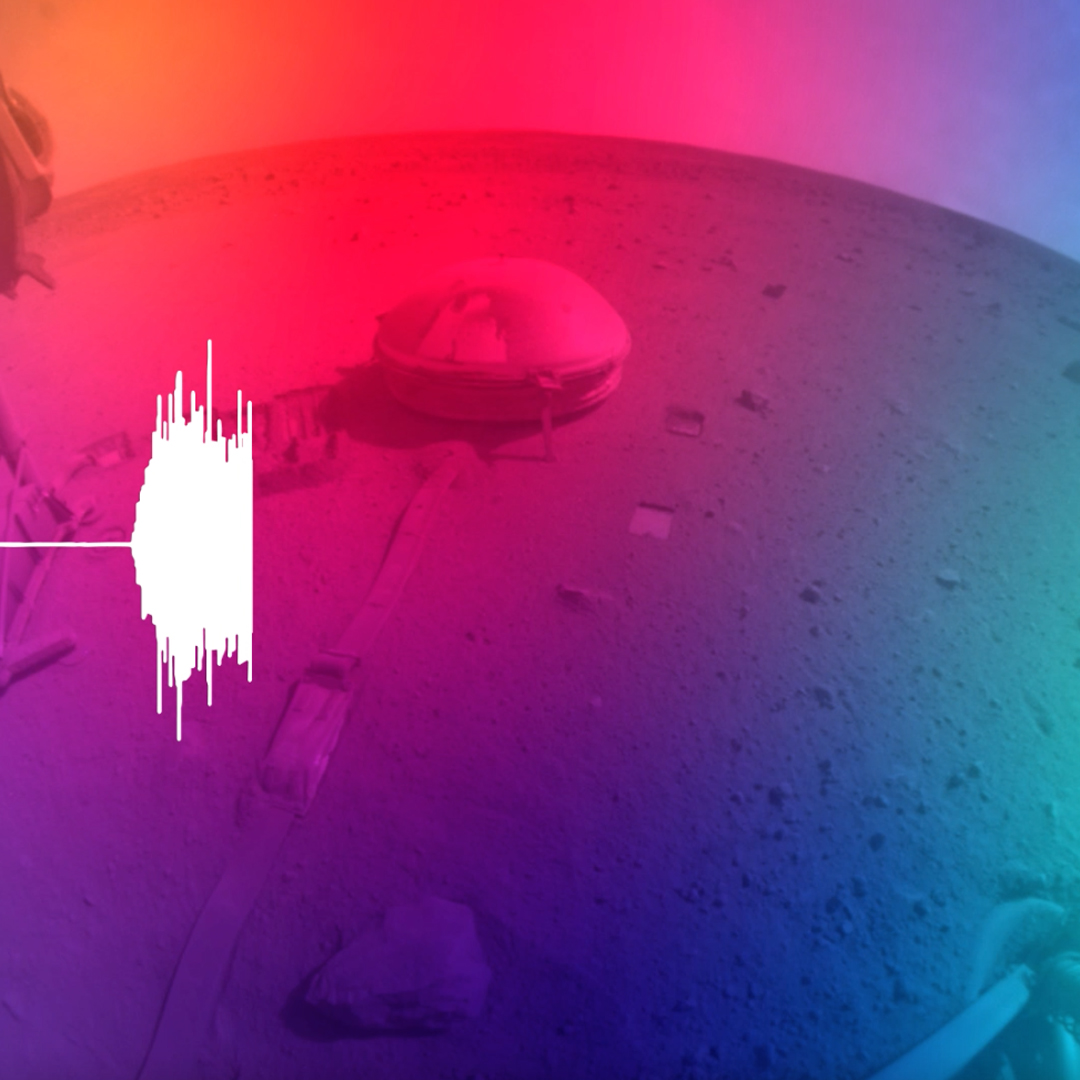

Seismogram and Sonification of InSight’s Big Martian Quake

This video includes a seismogram and sonification of the signals recorded by NASA’s InSight Mars lander, which detected an estimated magnitude 5 quake on May 4, 2022, the 1,222nd Martian day, or sol, of the mission.

JPL manages InSight for NASA’s Science Mission Directorate. InSight is part of NASA’s Discovery Program, managed by the agency’s Marshall Space Flight Center in Huntsville, Alabama. Lockheed Martin Space in Denver built the InSight spacecraft, including its cruise stage and lander, and supports spacecraft operations for the mission.

A number of European partners, including France’s Centre National d’Études Spatiales (CNES) and the German Aerospace Center (DLR), are supporting the InSight mission. CNES provided the Seismic Experiment for Interior Structure (SEIS) instrument to NASA, with the principal investigator at IPGP (Institut de Physique du Globe de Paris). Significant contributions for SEIS came from IPGP; the Max Planck Institute for Solar System Research (MPS) in Germany; the Swiss Federal Institute of Technology (ETH Zurich) in Switzerland; Imperial College London and Oxford University in the United Kingdom; and JPL. DLR provided the Heat Flow and Physical Properties Package (HP3) instrument, with significant contributions from the Space Research Center (CBK) of the Polish Academy of Sciences and Astronika in Poland. Spain’s Centro de Astrobiología (CAB) supplied the temperature and wind sensors.

Credit: NASA/JPL-Caltech/CNES